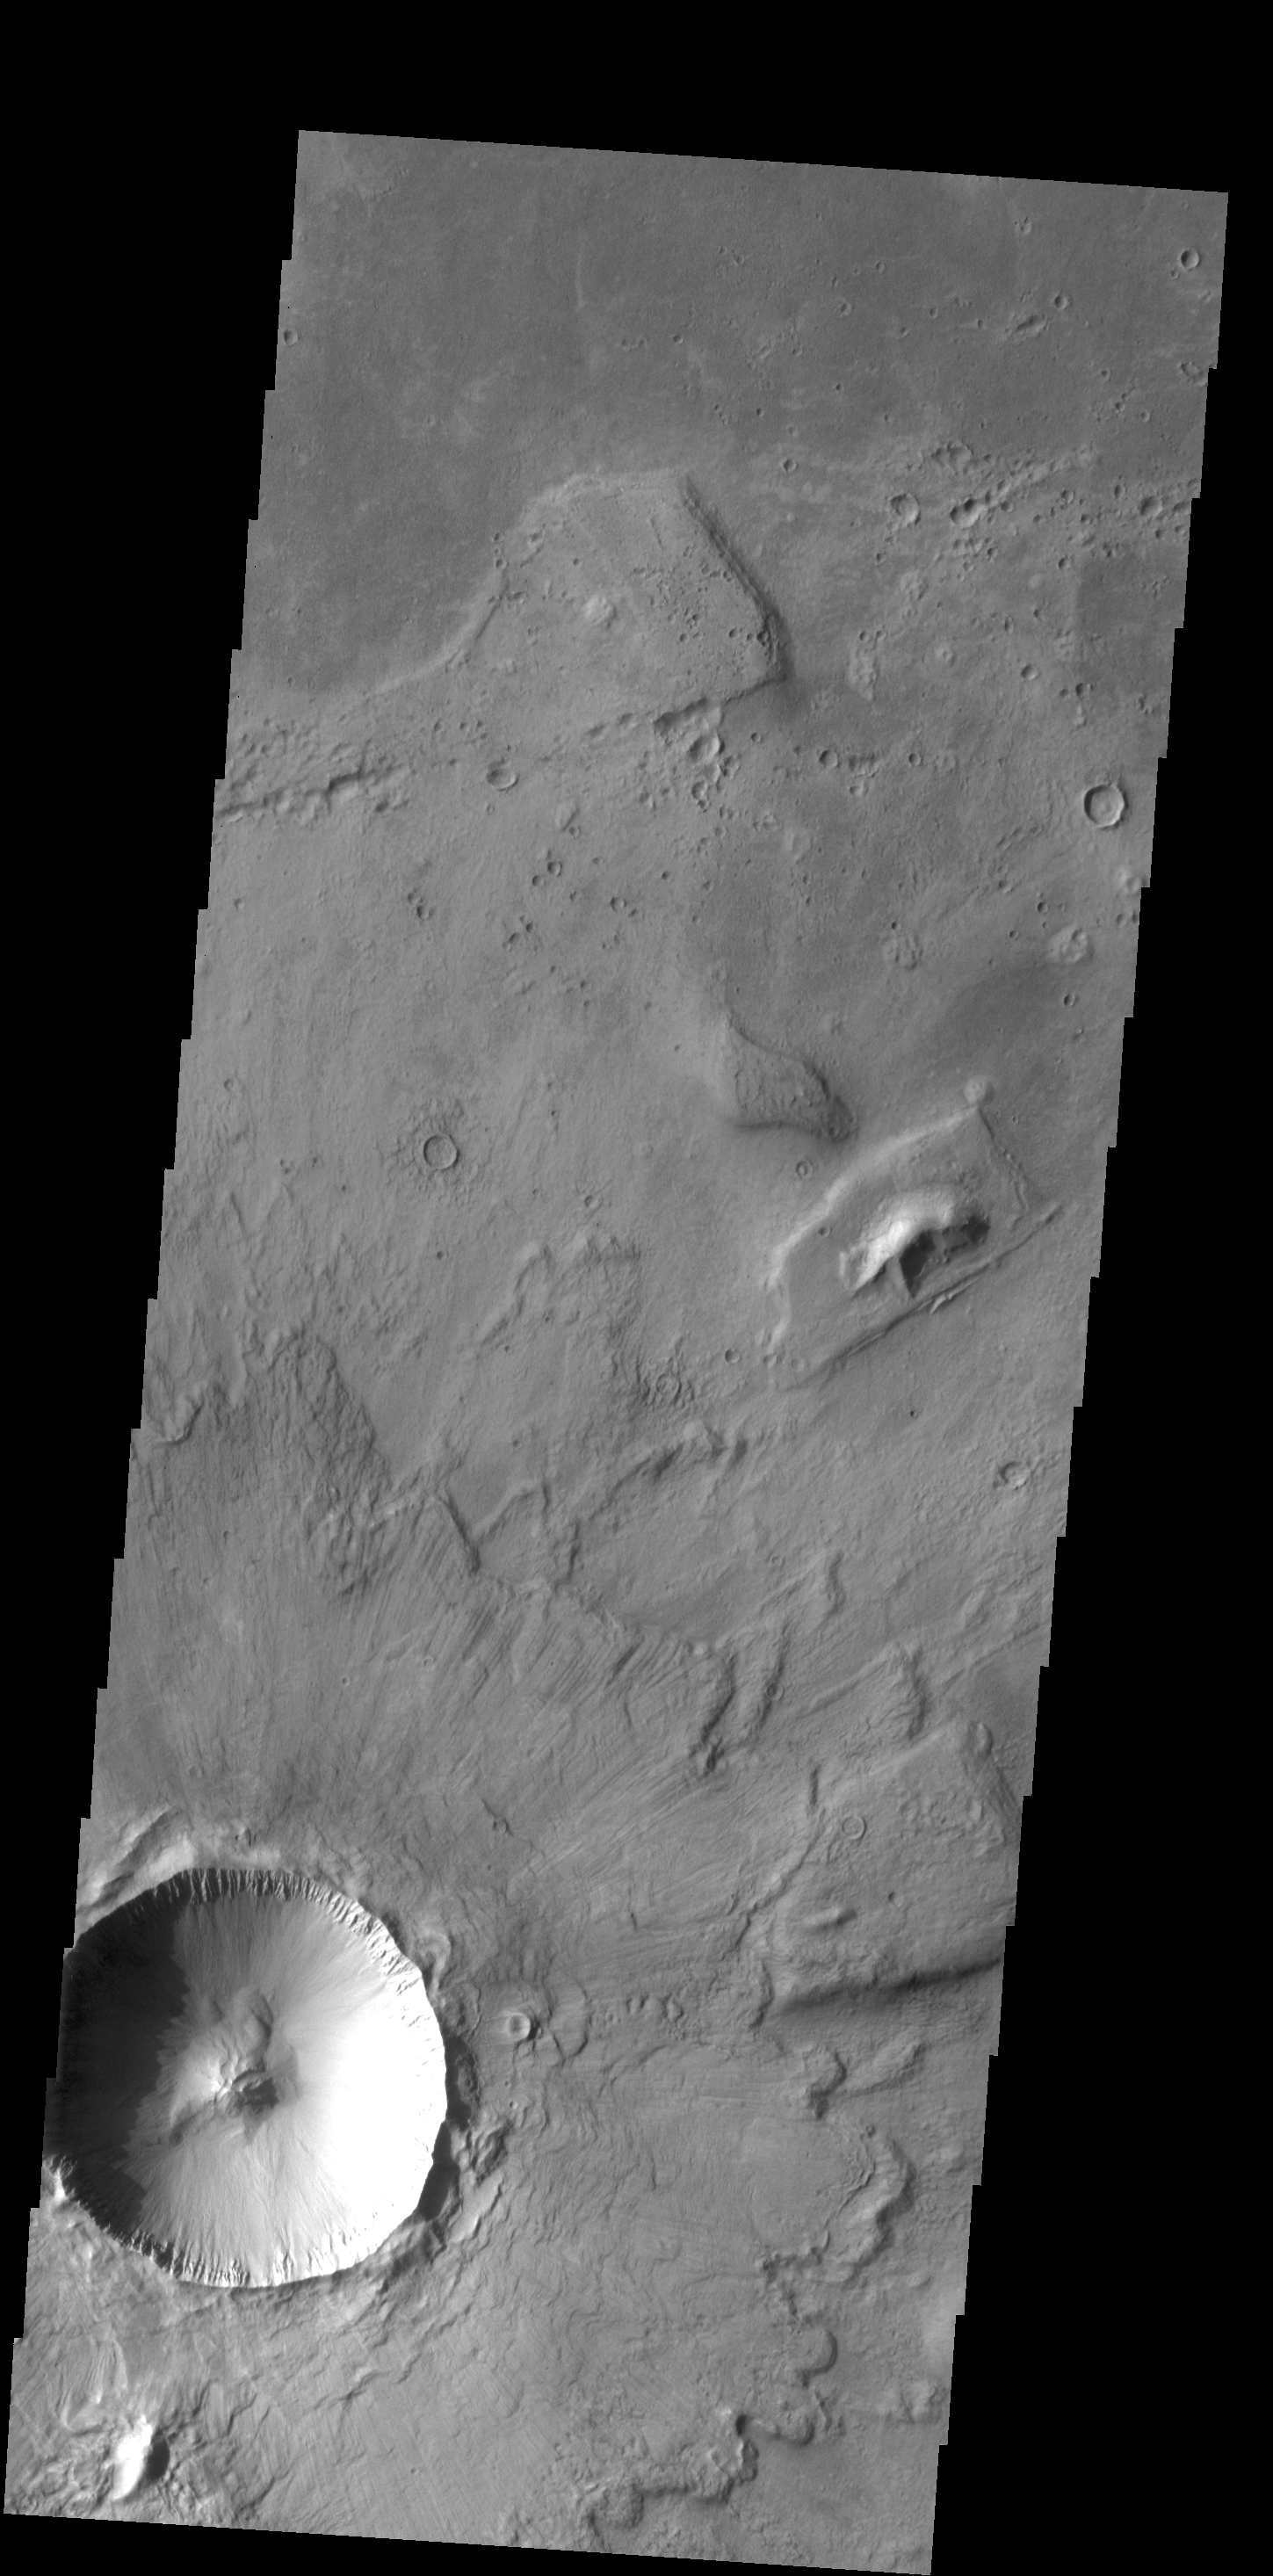

Crater Ejecta

Multiple overlapping lobes of ejecta are visible in the VIS image of an unnamed crater in Chryse Planitia.

Credit: NASA/JPL-Caltech/ASU